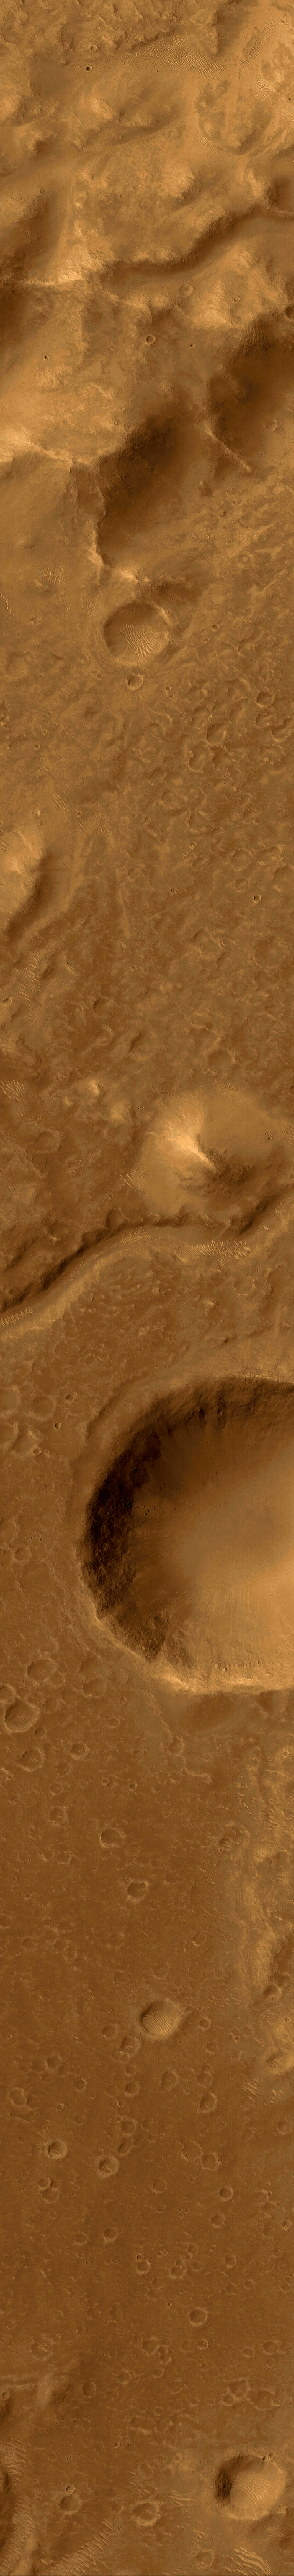

A Valley in the Libya Montes

This Mars Global Surveyor Mars Orbiter Camera narrow angle image (top) shows an intermountain valley floor in the Libya Montes region of Mars. Its regional setting is seen in the wide angle color mosaic (Figure A). The Libya Montes were formed by the giant impact that created the ancient Isidis basin. The Libya Mountains and valleys — like the one shown here — were subsequently modified and eroded by other processes, including wind, impact cratering, and flow of liquid water to make the small valley that runs across the middle of the scene. Until the mission was canceled, the Libya Montes region was among the top two candidates for the Mars Surveyor 2001 Lander. This image, illuminated by sunlight from the left, covers an area 3 kilometers (1.9 miles) wide and 19 kilometers (11.8 miles) long. The scene is located near 1.5°N, 278.4°W and was acquired on June 27, 1999. The high resolution color view (top) was created by combining the colors derived from Mars Orbiter Camera Wide Angle views of the region obtained in May 1999 (Figures A and B) with the high resolution view obtained in June 1999 (Figure C).

Credit: NASA/JPL/MSSS